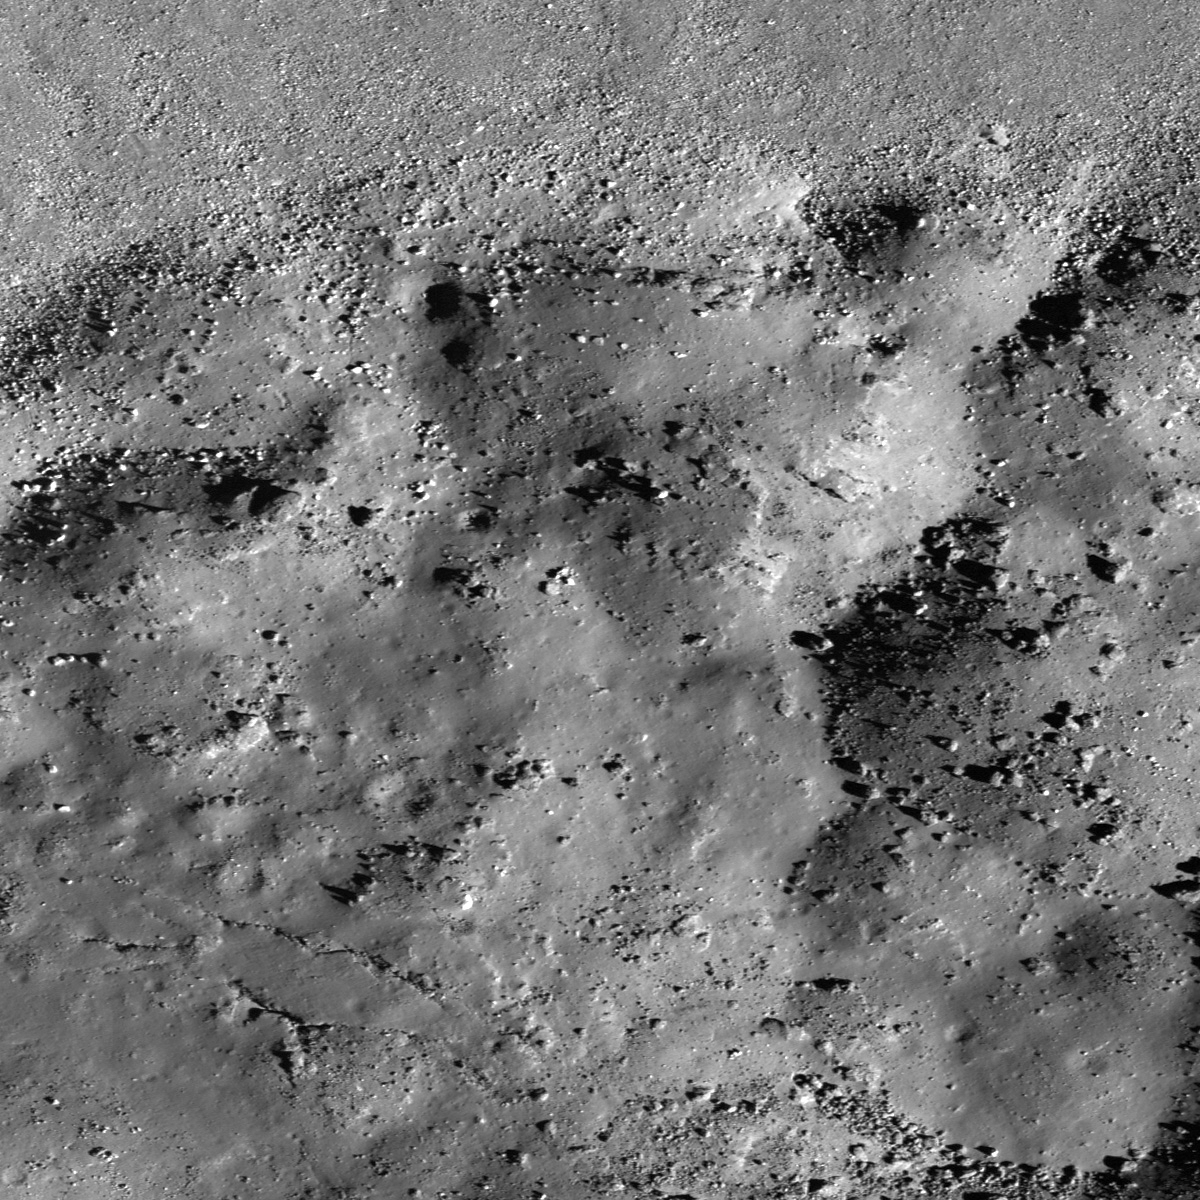

Mounds in a Melt Pond

Bottom of Laplace A crater cavity. LROC NAC M129466485R, 0.80 m/pixel, image width is about 960 meters. Sunlight is from lower-right side, incidence angle is 66°.

This image from NASA’s Lunar Reconnaissance Orbiter (LRO) reveals the bottom of Laplace A crater, specifically the north edge of its impact melt pond. The upper side of this image corresponds to the lower part of crater wall, covered by lots of boulders. The surface of this melt pond consists of dozens of low mounds, possibly due to deformation of the pond surface after partial solidification. Perhaps rebound of the crater floor caused the level of molten material beneath the crust to rise and create small breakouts to the surface. There is also a cone shaped depression near these mounds. It may have formed as magma drained out from below?

Context map around Laplace A crater. Image center location is 42.57°N, -29.73°E. LROC WAC 100 m/pix mono-chrome global mosaic overlayed by WAC color DTM 500 m/px. Blue long box at the image center corresponds to the footprint of today’s featured NAC image

NASA’s Goddard Space Flight Center built and manages the mission for the Exploration Systems Mission Directorate at NASA Headquarters in Washington. The Lunar Reconnaissance Orbiter Camera was designed to acquire data for landing site certification and to conduct polar illumination studies and global mapping. Operated by Arizona State University, LROC consists of a pair of narrow-angle cameras (NAC) and a single wide-angle camera (WAC). The mission is expected to return over 70 terabytes of image data.

Credit: NASA/GSFC/Arizona State University